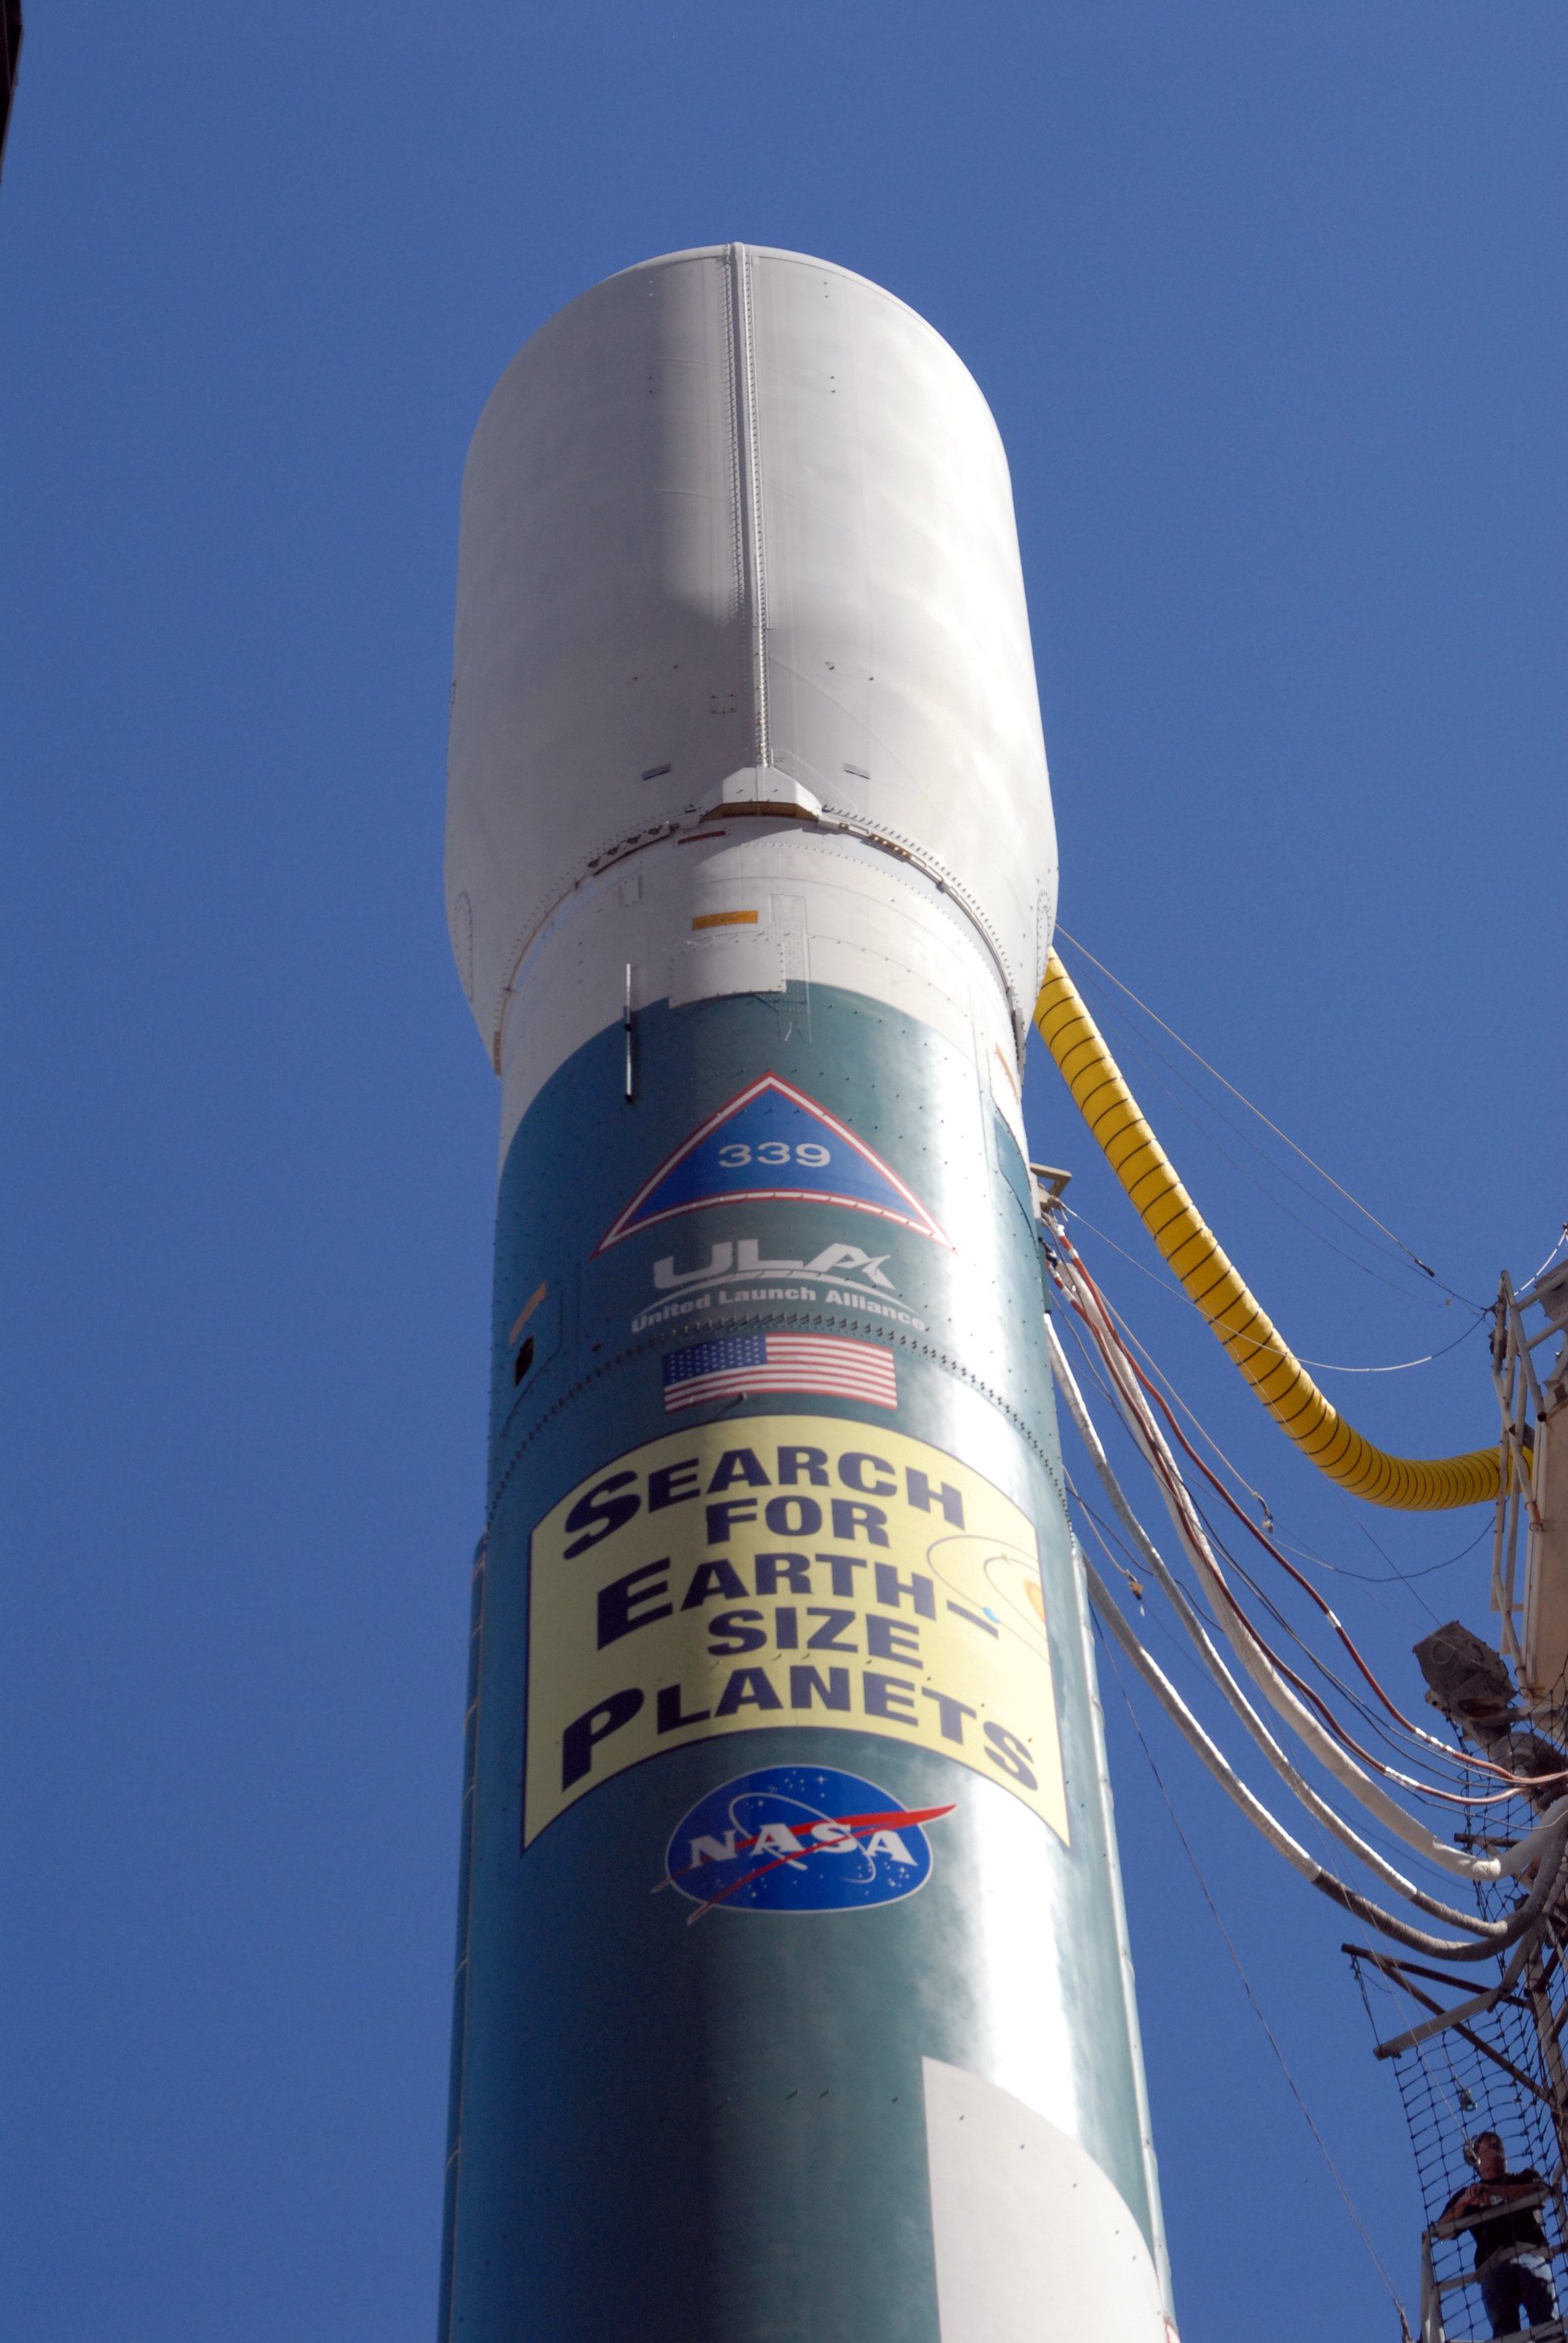

CAPE CANAVERAL, Fla. – The Delta II 7925 rocket stands ready for launch following rollback of the mobile service tower on Launch Pad 17-B at Cape Canaveral Air Force Station. Atop the rocket is NASA's Kepler spacecraft. Kepler is a spaceborne telescope designed to search the nearby region of our galaxy for Earth-size planets orbiting in the habitable zone of stars like our sun. The habitable zone is the region around a star where temperatures permit water to be liquid on a planet's surface. The challenge for Kepler is to look at a large number of stars in order to statistically estimate the total number of Earth-size planets orbiting sun-like stars in the habitable zone. Kepler will survey more than 100,000 stars in our galaxy.

Credit: NASA/Jack Pfaller